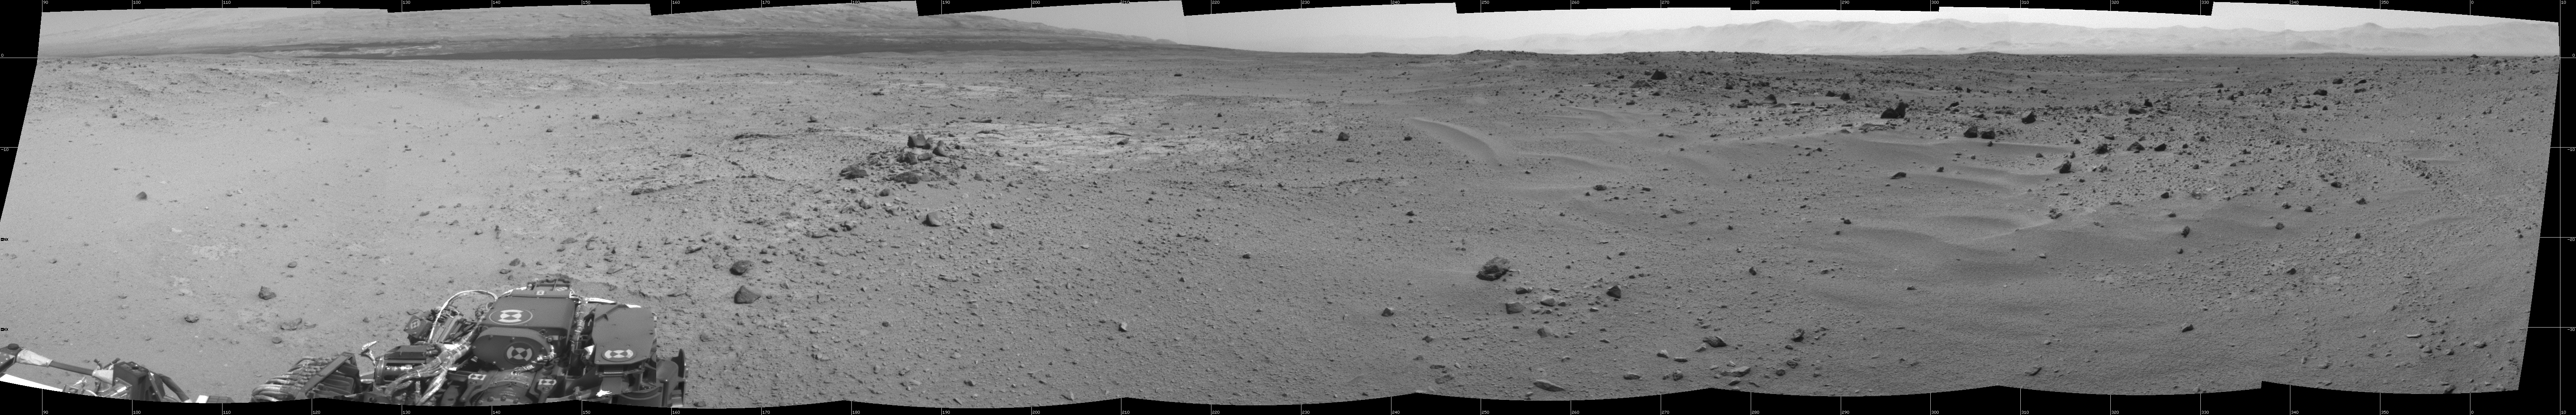

View Ahead After Curiosity’s Sol 376 Drive Using Autonomous Navigation

This mosaic of images from the Navigation Camera (Navcam) on NASA’s Mars rover Curiosity shows the scene from the rover’s position on the 376th Martian day, or sol, of the mission (Aug. 27, 2013). The images were taken right after Curiosity completed the first drive during which it used autonomous navigation on unknown ground.

The view is centered toward the southwest and spans from east, at left, to north, at right. The prominent rock pile in the middle distance, left of center, is called “Discovery Ridge.” The largest rocks in that pile are about 1 foot (0.3 meter) across. About 26 feet (8 meters) to the right of Discovery Ridge is a ripple of wind-deposited material. The ripple is about 13 feet (4 meters) long and begins about 33 feet (10 meters) from the rover.

The mosaic is presented as a cylindrical projection.

NASA’s Jet Propulsion Laboratory, a division of the California Institute of Technology, Pasadena, manages the Mars Science Laboratory Project for NASA’s Science Mission Directorate, Washington. JPL designed and built the project’s Curiosity rover.

Credit: NASA/JPL-Caltech